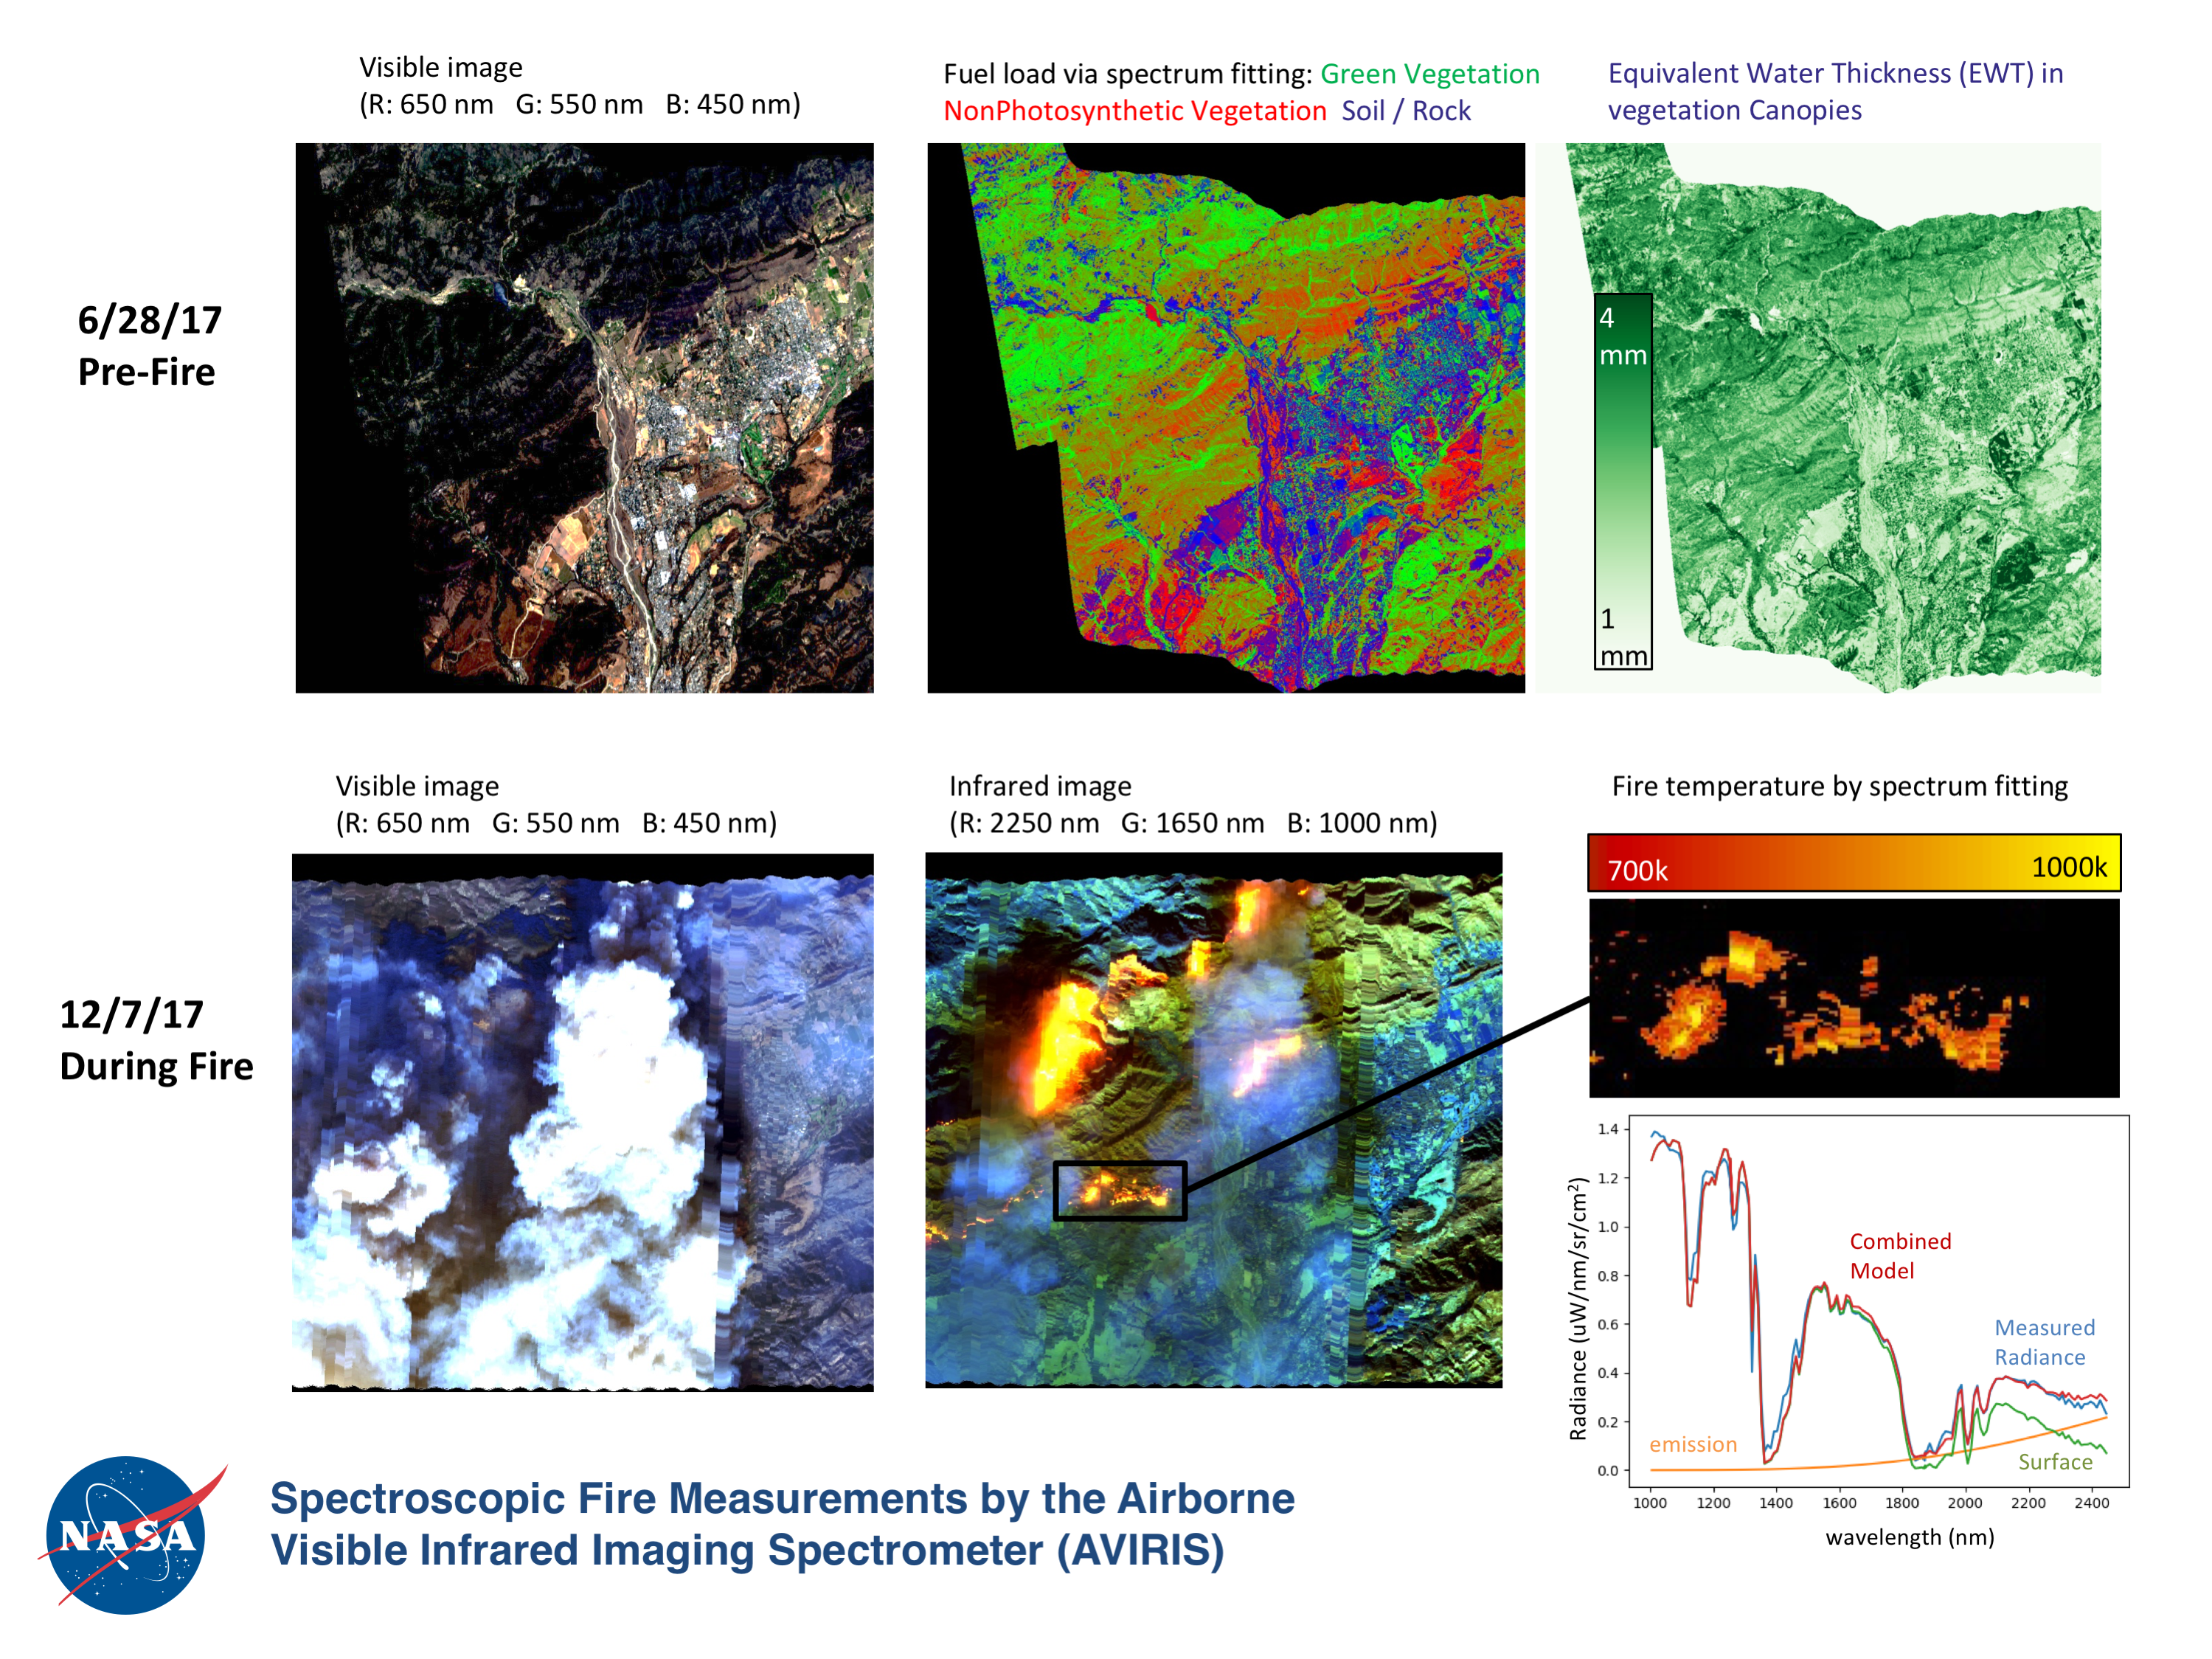

Multiple Aspects of the Southern California Wildfires as Seen by NASA’s AVIRIS

NASA’s Airborne Visible Infrared Imaging Spectrometer instrument (AVIRIS), flying aboard a NASA Armstrong Flight Research Center high-altitude ER-2 aircraft, observed wildfires burning in Southern California on Dec. 5-7, 2017. AVIRIS is an imaging spectrometer that observes light in visible and infrared wavelengths, measuring the full spectrum of radiated energy. Unlike regular cameras with three colors, AVIRIS has 224 spectral channels, measuring contiguously from the visible through the shortwave infrared. Data from these flights, compared against measurements acquired earlier in the year, show many ways this one instrument can improve both our understanding of fire risk and the response to fires in progress.

The top row in this image compilation shows pre-fire data acquired from June 2017. At top left is a visible-wavelength image similar to what our own eyes would see. The top middle image is a map of surface composition based on analyzing the full electromagnetic spectrum, revealing green vegetated areas and non-photosynthetic vegetation that is potential fuel as well as non-vegetated surfaces that may slow an advancing fire. The image at top right is a remote measurement of the water in tree canopies, a proxy for how much moisture is in the vegetation.

The bottom row in the compilation shows data acquired from the Thomas fire in progress in December 2017. At bottom left is a visible wavelength image. The bottom middle image is an infrared image, with red at 2,250 nanometers showing fire energy, green at 1,650 nanometers showing the surface through the smoke, and blue at 1,000 nanometers showing the smoke itself. The image at bottom right is a fire temperature map using spectroscopic analysis to measure fire thermal emission recorded in the AVIRIS spectra.

AVIRIS is sponsored by NASA’s Earth Science Division and is operated by NASA’s Jet Propulsion Laboratory in Pasadena, California. It was deployed on the ER-2 aircraft in cooperation with NASA’s Armstrong Flight Research Center.

Credit: NASA/JPL-Caltech